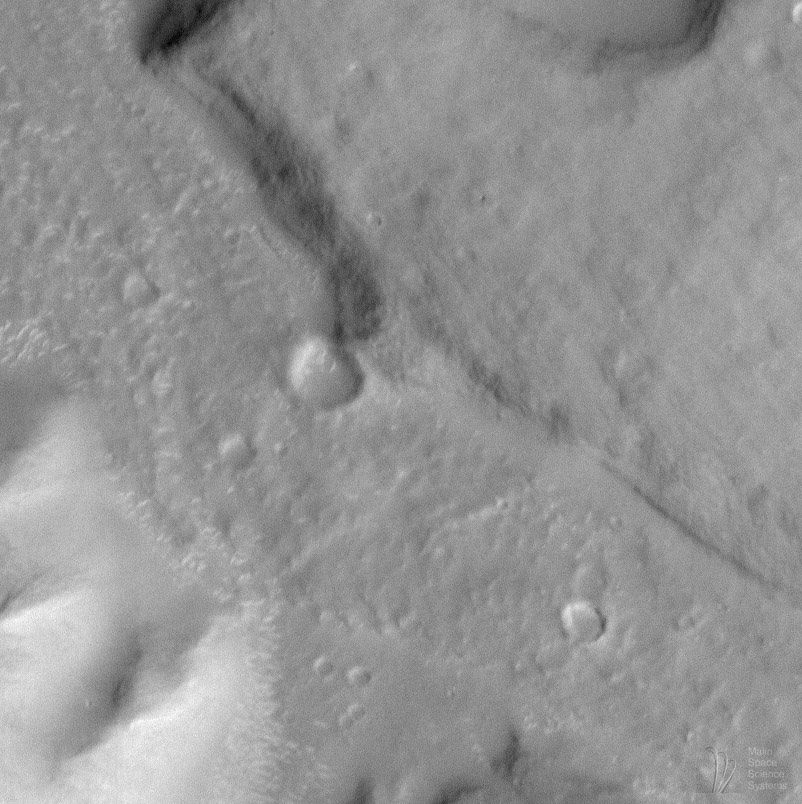

Moon/Mars Landing Commemorative Release: Gusev Crater and Ma’adim Vallis

On July 20, 1969, the first human beings landed on the Moon. On July 20, 1976, the first robotic lander touched down on Mars. This July 20th — 29 years after Apollo 11 and 22 years since the Viking 1 Mars landing — we take a look forward toward one possible future exploration site on the red planet.

One of the advantages of the Mars Global Surveyor Mars Orbiter Camera (MOC) over its predecessors on the Viking and Mariner spacecraft is resolution. The ability to see — resolve– fine details on the martian surface is key to planning future landing sites for robotic and, perhaps, human explorers that may one day visit the planet.

At present, NASA is studying potential landing sites for the Mars Surveyor landers, rovers, and sample return vehicles that are scheduled to be launched in 2001, 2003, and 2005. Among the types of sites being considered for these early 21st Century landings are those with “exobiologic potential” — that is, locations on Mars that are in some way related to the past presence of water.

For more than a decade, two of the prime candidates suggested by various Mars research scientists are Gusev Crater and Ma’adim Vallis. Located in the martian southern cratered highlands at 14.7° S, 184.5° W, Gusev Crater is a large, ancient, meteor impact basin that — after it formed — was breached by Ma’adim Vallis.

Viking Orbiter observations provided some evidence to suggest that a fluid — most likely, water — once flowed through Ma’adim Vallis and into Gusev Crater. Some scientists have suggested that there were many episodes of flow into Gusev Crater (as well as flow out of Gusev through its topographically-lower northwestern rim). Some have also indicated that there were times when Ma’adim Vallis, also, was full of water such that it formed a long, narrow lake.

The possibility that water flowed into Gusev Crater and formed a lake has led to the suggestion that the materials seen on the floor of this crater — smooth-surfaced deposits, buried craters, and huge mesas near the mouth of Ma’adim Vallis — are composed of sediment that eroded out of the highlands to the south of Gusev Crater. In 1995, the Exobiology Program Office at NASA Headquarters produced a report, An Exobiological Strategy for Mars Exploration (NASA SP-530), that included Gusev Crater as a possible priority site for future Mars exploration because it might once have been a lake.

At 12:17 a.m. (PDT) on April 24, 1998 — during Mars Global Surveyor’s 259th orbit — MOC obtained the high resolution image of Gusev Crater and Ma’adim Vallis shown above, in part to test some of the proposed hypotheses. The raw image has a scale of 7.3 meters (24 feet) per pixel. At this scale, there are no obvious shorelines that would indicate the past presence of a lake in either Ma’adim Vallis or Gusev Crater. There are several alternative explanations for this absence, including:

It is possible that any lake in Gusev occurred so long ago that erosion by wind and hillslope processes have long since removed such features. It is possible that 7.3 meters per pixel is insufficient to identify key diagnostic lake features. It is possible that a lake once existed, but that shore- and near-shore processes as they occur in terrestrial lake environments did not occur on Mars. It is possible no lake ever existed.
When Mars Global Surveyor achieves its Mapping Orbit in March 1999, MOC will have the ability to obtain pictures with resolutions around 1.5 meters (5 feet) per pixel. Sometime during the mapping mission, it may be possible to image Gusev Crater again to look for potential lake features and possible future landing sites.

Malin Space Science Systems and the California Institute of Technology built the MOC using spare hardware from the Mars Observer mission. MSSS operates the camera from its facilities in San Diego, CA. The Jet Propulsion Laboratory’s Mars Surveyor Operations Project operates the Mars Global Surveyor spacecraft with its industrial partner, Lockheed Martin Astronautics, from facilities in Pasadena, CA and Denver, CO.obal Surveyor spacecraft with its industrial partner, Lockheed Martin Astronautics, from facilities in Pasadena, CA and Denver, CO.

Credit: NASA/JPL/Malin Space Science Systems